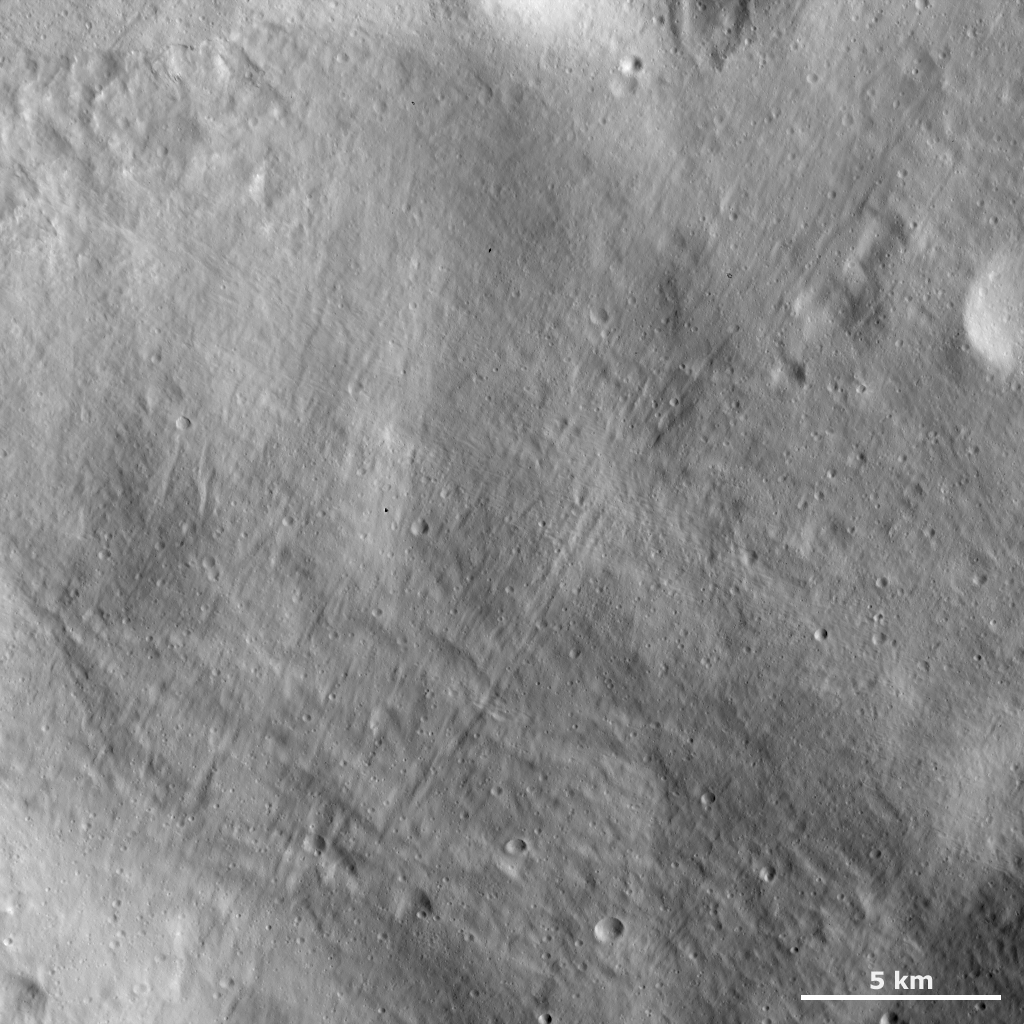

Smooth, Grooved Surface

This Dawn framing camera (FC) image of Vesta shows a particularly smooth part of the giant asteroid’s surface. This area is likely covered in fine-grained regolith material because a covering of fine-grained material usually gives a surface a smooth appearance. However, this surface is not perfectly smooth. There are many grooves running diagonally across the image that are less than 1 kilometer (0.6 mile) wide and are up to 25 kilometers (15.5 miles) long. There are also some small, fresh craters. The area in the top left of the image is less smooth, possibly because regolith slumped.

This image is located in Vesta’s Tuccia quadrangle, in the southern hemisphere. NASA’s Dawn spacecraft obtained this image with its framing camera on Dec. 18, 2011. This image was taken through the camera’s clear filter. The distance to the surface of Vesta is 272 kilometers (169 miles) and the image has a resolution of about 25 meters (82 feet) per pixel. This image was acquired during the LAMO (low-altitude mapping orbit) phase of the mission.

The Dawn mission to Vesta and Ceres is managed by NASA’s Jet Propulsion Laboratory, a division of the California Institute of Technology in Pasadena, for NASA’s Science Mission Directorate, Washington D.C. UCLA is responsible for overall Dawn mission science. The Dawn framing cameras have been developed and built under the leadership of the Max Planck Institute for Solar System Research, Katlenburg-Lindau, Germany, with significant contributions by DLR German Aerospace Center, Institute of Planetary Research, Berlin, and in coordination with the Institute of Computer and Communication Network Engineering, Braunschweig. The Framing Camera project is funded by the Max Planck Society, DLR, and NASA/JPL.

Credit: NASA/JPL-Caltech/UCLA/MPS/DLR/IDA